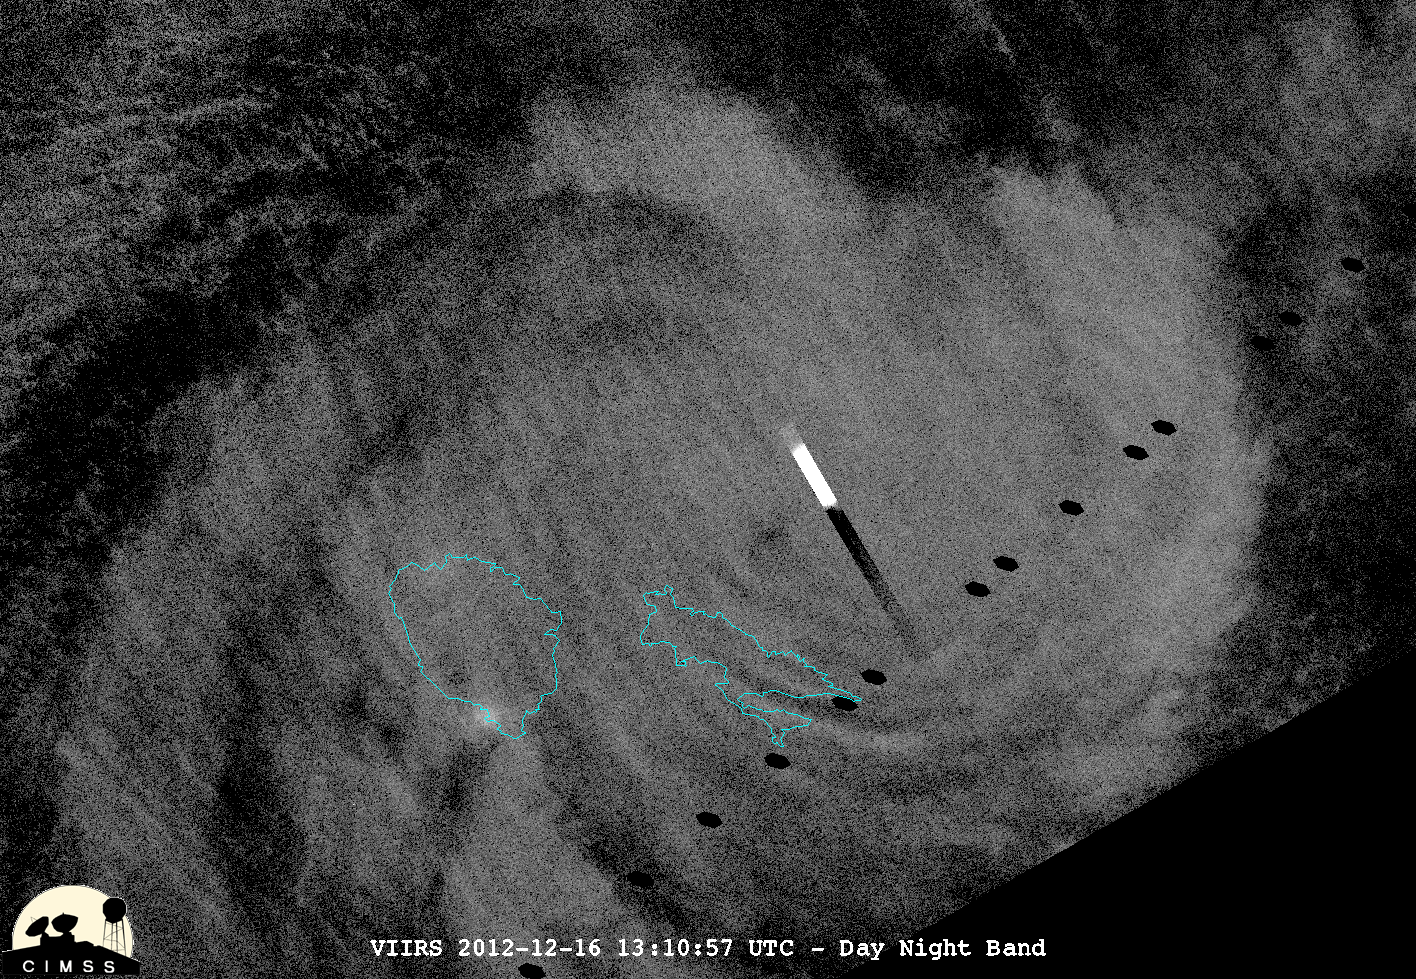

NASA/NOAA's Suomi NPP Satellite's Night-time View of Cyclone Evan

This night-time view of Cyclone Evan was taken from the Visible Infrared Imaging Radiometer Suite (VIIRS) on NASA/NOAA's Suomi National Polar-orbiting Partnership on Dec. 16, 2012. The rectangular bright object in the image is a lightning flash. "Because of the scan time as compared to how quickly lightning flashes, you get a nice streak in the data," said William Straka, of the University of Wisconsin-Madison, who provided this image. On Dec. 17 at 0900 UTC (4 a.m. EST), Cyclone Evan had maximum sustained winds near 115 knots (132 mph/213 kph). Evan was a Category 4 cyclone on the Saffir-Simpson Scale and was battering Fiji.

Credit: NASA/NOAA/UWM/William Straka Text Credit: NASA Goddard/Rob Gutro